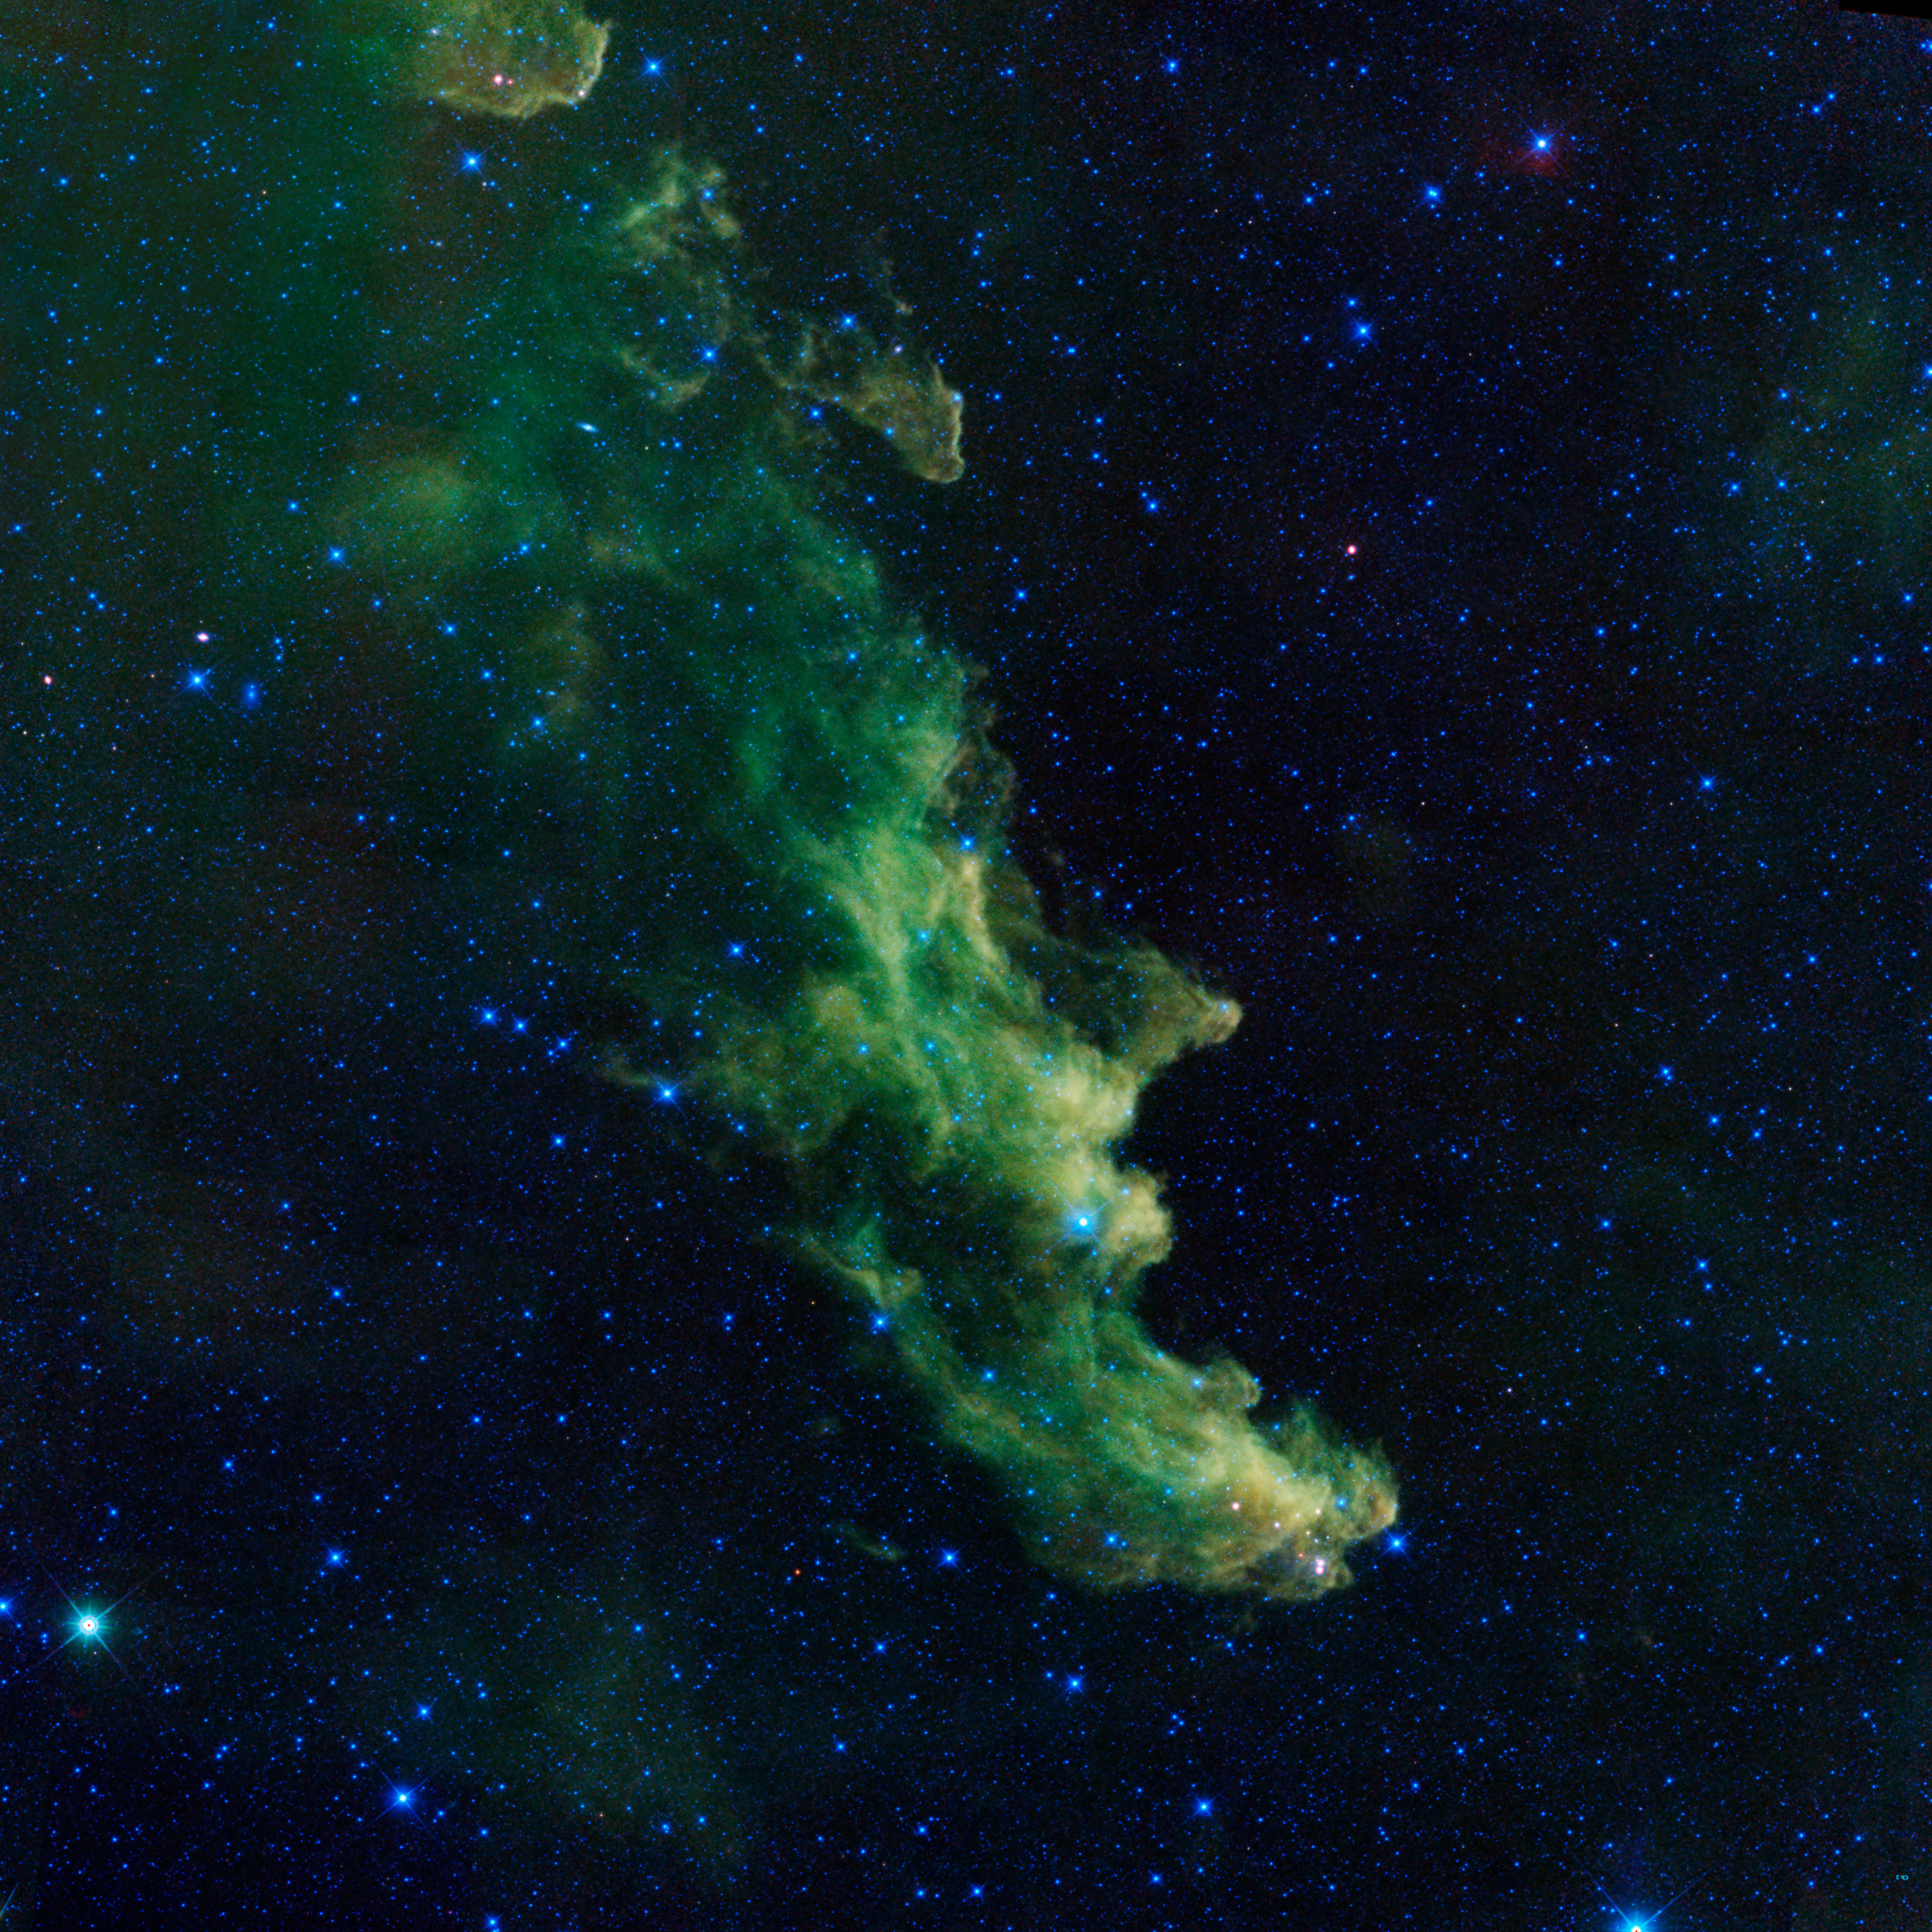

‘Witch Head’ Brews Baby Stars

A witch appears to be screaming out into space in this image from NASA’s Wide-Field Infrared Survey Explorer, or WISE. The infrared portrait shows the Witch Head nebula, named after its resemblance to the profile of a wicked witch. Astronomers say the billowy clouds of the nebula, where baby stars are brewing, are being lit up by massive stars. Dust in the cloud is being hit with starlight, causing it to glow with infrared light, which was picked up by WISE’s detectors.

The Witch Head nebula is estimated to be hundreds of light-years away in the Orion constellation, just off the famous hunter’s knee.

WISE was recently “awakened” to hunt for asteroids in a program called NEOWISE. The reactivation came after the spacecraft was put into hibernation in 2011, when it completed two full scans of the sky, as planned.

NASA’s Jet Propulsion Laboratory, Pasadena, Calif., manages, and operated WISE for NASA’s Science Mission Directorate. The spacecraft was put into hibernation mode after it scanned the entire sky twice, completing its main objectives. Edward Wright is the principal investigator and is at UCLA. The mission was selected competitively under NASA’s Explorers Program managed by the agency’s Goddard Space Flight Center in Greenbelt, Md. The science instrument was built by the Space Dynamics Laboratory in Logan, Utah. The spacecraft was built by Ball Aerospace & Technologies Corp. in Boulder, Colo. Science operations and data processing take place at the Infrared Processing and Analysis Center at the California Institute of Technology in Pasadena. Caltech manages JPL for NASA.

Credit: NASA/JPL-Caltech